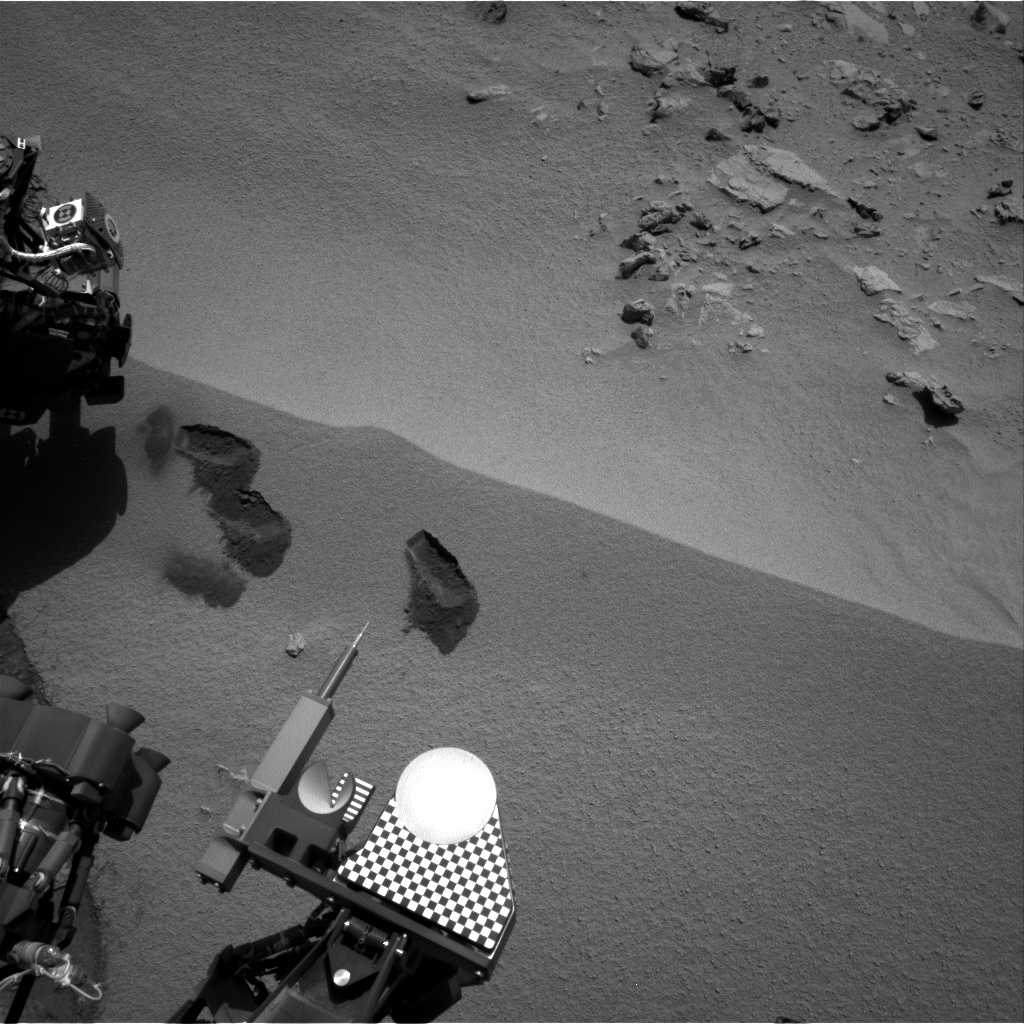

Curiosity’s First Three Bites Into Martian Ground

Three bite marks left in the Martian ground by the scoop on the robotic arm of NASA’s Mars rover Curiosity are visible in this image taken by the rover’s right Navigation Camera during the mission’s 69th Martian day, or sol (Oct. 15, 2012). The third scoopful, collected on that sol, left the bite or pit farthest to the right. Each of the three bites is about 2 inches (5 centimeters) wide.

Of the two bites to the left, the lower one is where Curiosity collected its first scoopful of Martian material, on Sol 61 (Oct. 7, 2012). The upper one is the site of the second scooping, on Sol 66 (Oct. 12, 2012). The location for all of these scoops, and two more planned, is a ripple of windblown dust and sand at a location called “Rocknest.”

The bright circular part of the rover near the bottom center of this image is the observation tray, which is 3 inches (7.8 centimeters) in diameter.

JPL manages the Mars Science Laboratory/Curiosity for NASA’s Science Mission Directorate in Washington. The rover was designed, developed and assembled at JPL, a division of the California Institute of Technology in Pasadena.

Credit: NASA/JPL-Caltech